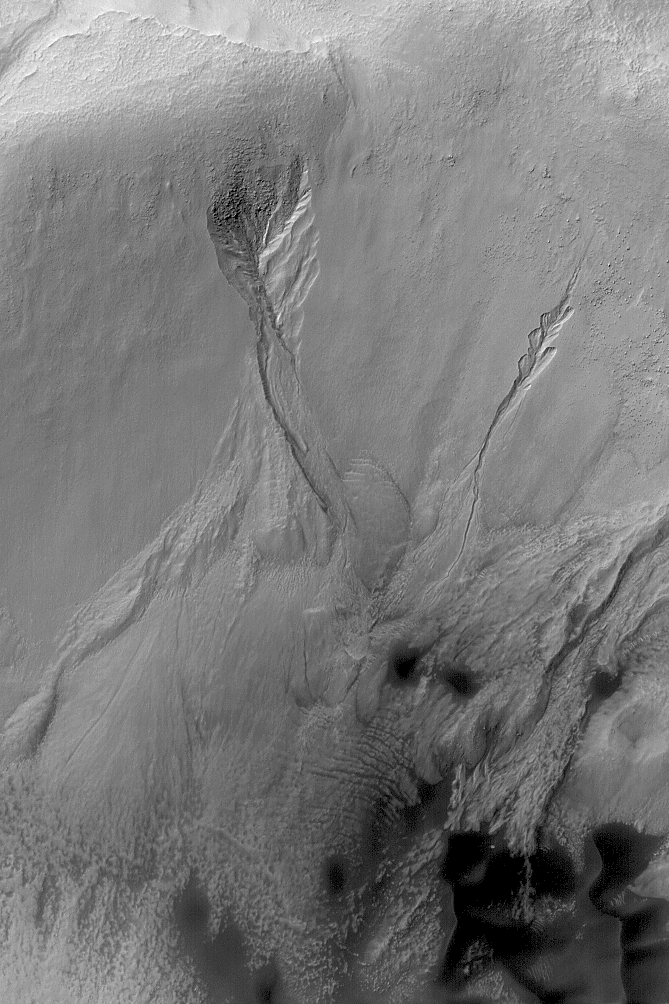

Mid-latitude Gully Features

10 August 2004
This Mars Global Surveyor (MGS) Mars Orbiter Camera (MOC) image, acquired in March 2004, shows gullies formed in the wall of a south middle-latitude crater wall near 39.7°S, 208.6°W. The banked, curved nature of the channels in each gully are among the key indicators that a fluid, such as liquid water, may have been required to form them. The picture covers an area about 3 km (1.9 mi) across and is illuminated by sunlight from the upper left.

Credit: NASA/JPL/Malin Space Science Systems